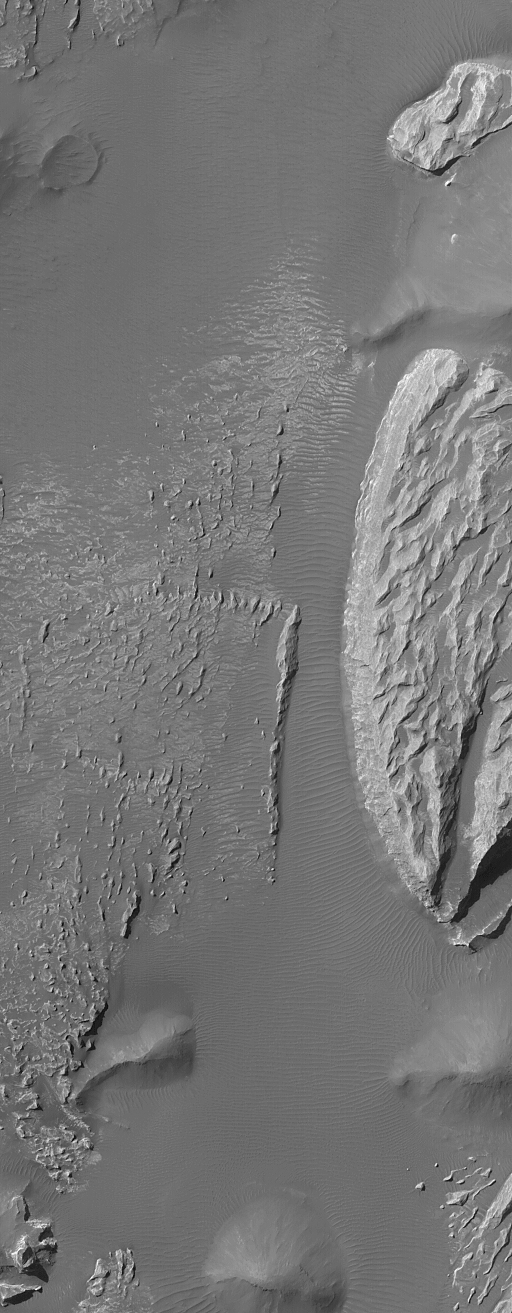

Arsinoes Chaos Landforms

23 October 2004
This Mars Global Surveyor (MGS) Mars Orbiter Camera (MOC) image shows light-toned rock outcrops, possibly sedimentary rocks, in the Arsinoes Chaos region east of the Valles Marineris trough system. These rocky materials were once below the martian surface. These features are located near 7.2°S, 27.9°W. The image covers an area about 3 km (1.9 mi) wide. Sunlight illuminates the scene from the upper left.

Credit: NASA/JPL/Malin Space Science Systems